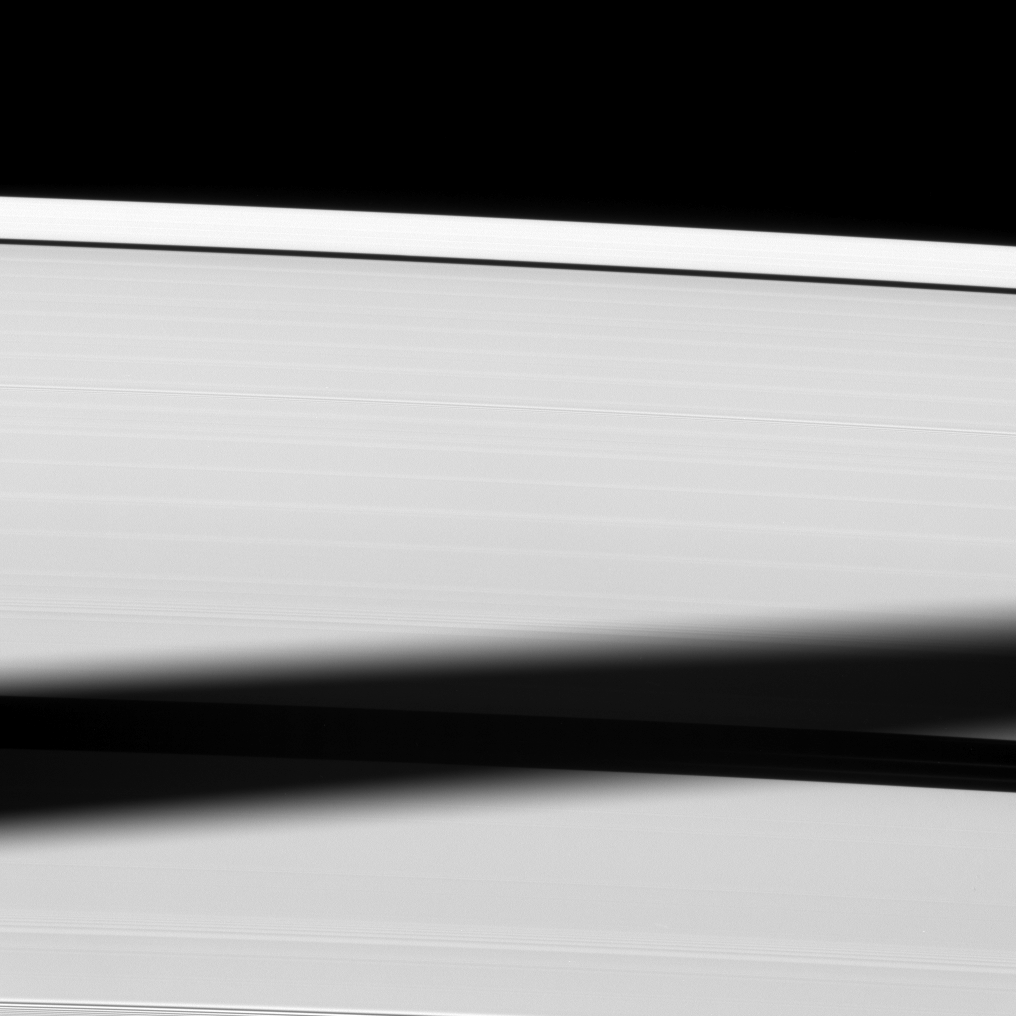

Engulfing a Gap

The shadow of the moon Tethys is cast onto Saturn’s A ring, almost blanketing the Enke Gap.

The novel illumination geometry created as Saturn approaches its August 2009 equinox allows moons orbiting in or near the plane of Saturn’s equatorial rings to cast shadows onto the rings. These scenes are possible only during the few months before and after Saturn’s equinox which occurs only once in about 15 Earth years. To learn more about this special time and to see a movie of a moon’s shadow moving across the rings, see PIA11651 and PIA11660.

This view looks toward the sunlit side of the rings from about 29 degrees below the ringplane. The image was taken in visible light with the Cassini spacecraft narrow-angle camera on May 25, 2009. The view was acquired at a distance of approximately 759,000 kilometers (472,000 miles) from Saturn and at a Sun-Saturn-spacecraft, or phase, angle of 56 degrees. Image scale is 4 kilometers (3 miles) per pixel.

The Cassini-Huygens mission is a cooperative project of NASA, the European Space Agency and the Italian Space Agency. The Jet Propulsion Laboratory, a division of the California Institute of Technology in Pasadena, manages the mission for NASA’s Science Mission Directorate, Washington, D.C. The Cassini orbiter and its two onboard cameras were designed, developed and assembled at JPL. The imaging operations center is based at the Space Science Institute in Boulder, Colo.

Credit: NASA/JPL/Space Science Institute